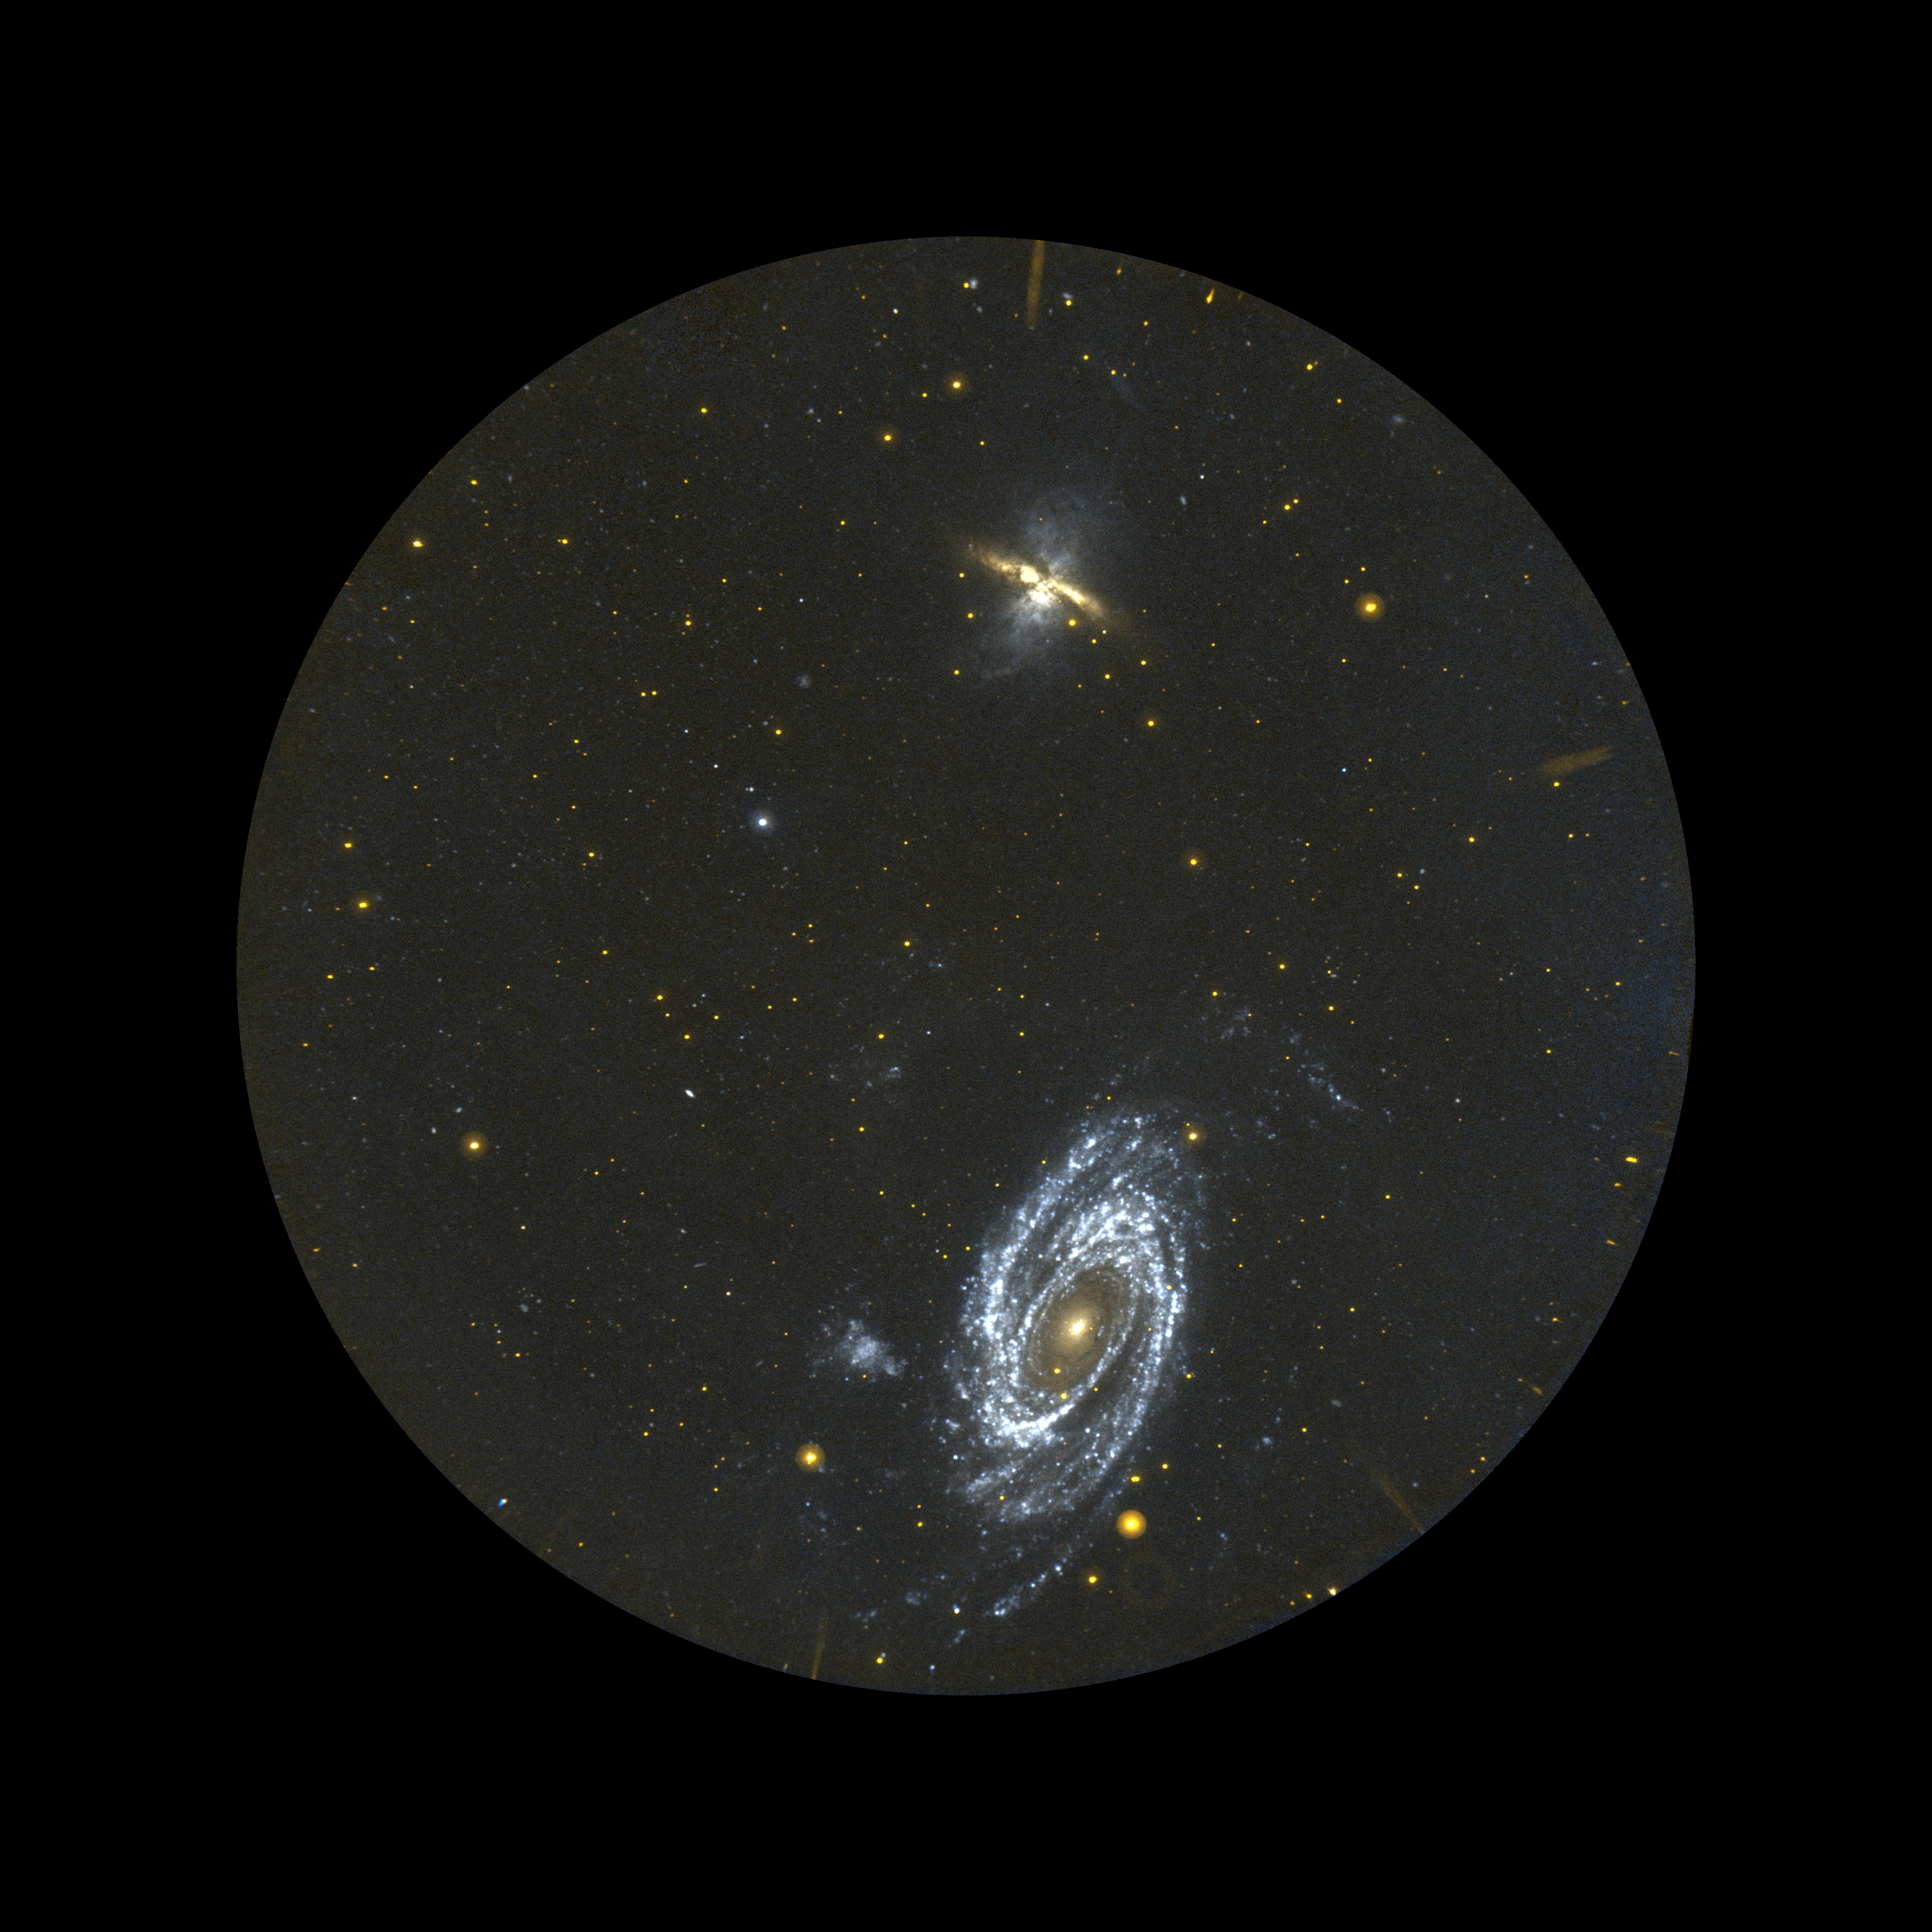

Happy Anniversary to a Galactic Explorer

Figure 1

Field of View

The Galaxy Evolution Explorer specializes in surveying galaxies in ultraviolet light. Its telescope, 50 centimeters (19.7 inches) in diameter, has a field of view that is much wider than most ground-based and space-based telescopes. This field of view, nearly three times the diameter of the Moon, allowed the Galaxy Evolution Explorer to discover seemingly newborn galaxies in our local universe. The telescope surveyed thousands of galaxies before finding three-dozen of these newborns.

Credit: NASA/JPL/Caltech